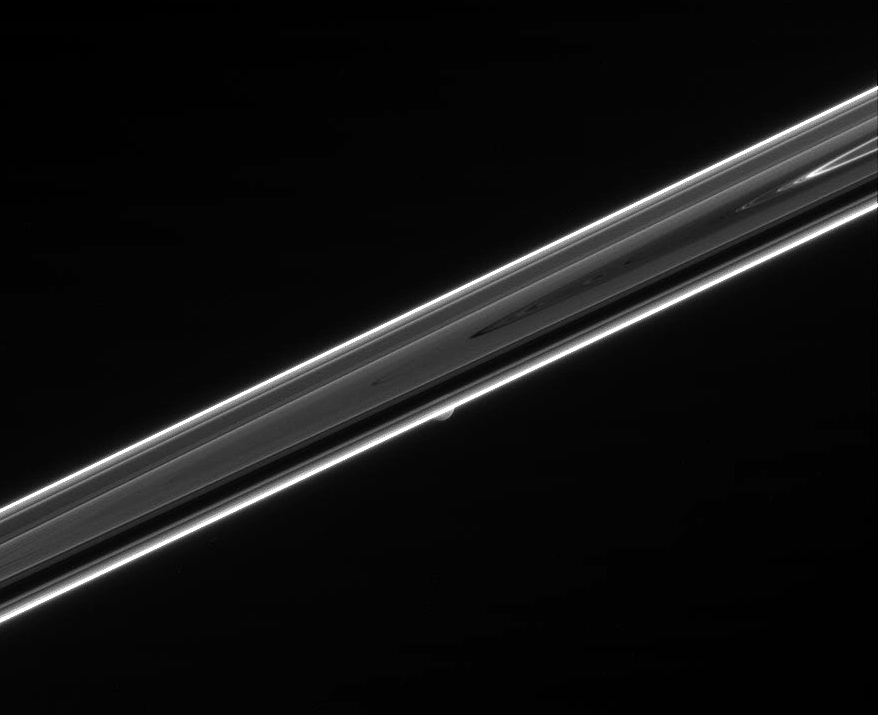

Hiding a Moon

The dim, unlit side of Saturn’s rings hides a secret in this view. Shy Mimas (397 kilometers, or 247 miles across) can be seen peeking out from behind the rings below center.

The bright features in this scene, including the F ring along the rings’ periphery, are regions where tiny, dust-sized particles scatter light toward the camera. This phenomenon is often seen at high phase angles — that is, Sun-ring-spacecraft angles — approaching 180 degrees.

The image was taken in visible green light with the Cassini spacecraft narrow-angle camera on May 3, 2006 at a distance of approximately 2.2 million kilometers (1.4 million miles) from Mimas and phase angle of 161 degrees. Image scale is 13 kilometers (8 miles) per pixel.

The Cassini-Huygens mission is a cooperative project of NASA, the European Space Agency and the Italian Space Agency. The Jet Propulsion Laboratory, a division of the California Institute of Technology in Pasadena, manages the mission for NASA’s Science Mission Directorate, Washington, D.C. The Cassini orbiter and its two onboard cameras were designed, developed and assembled at JPL. The imaging operations center is based at the Space Science Institute in Boulder, Colo.

Credit: NASA/JPL/Space Science Institute